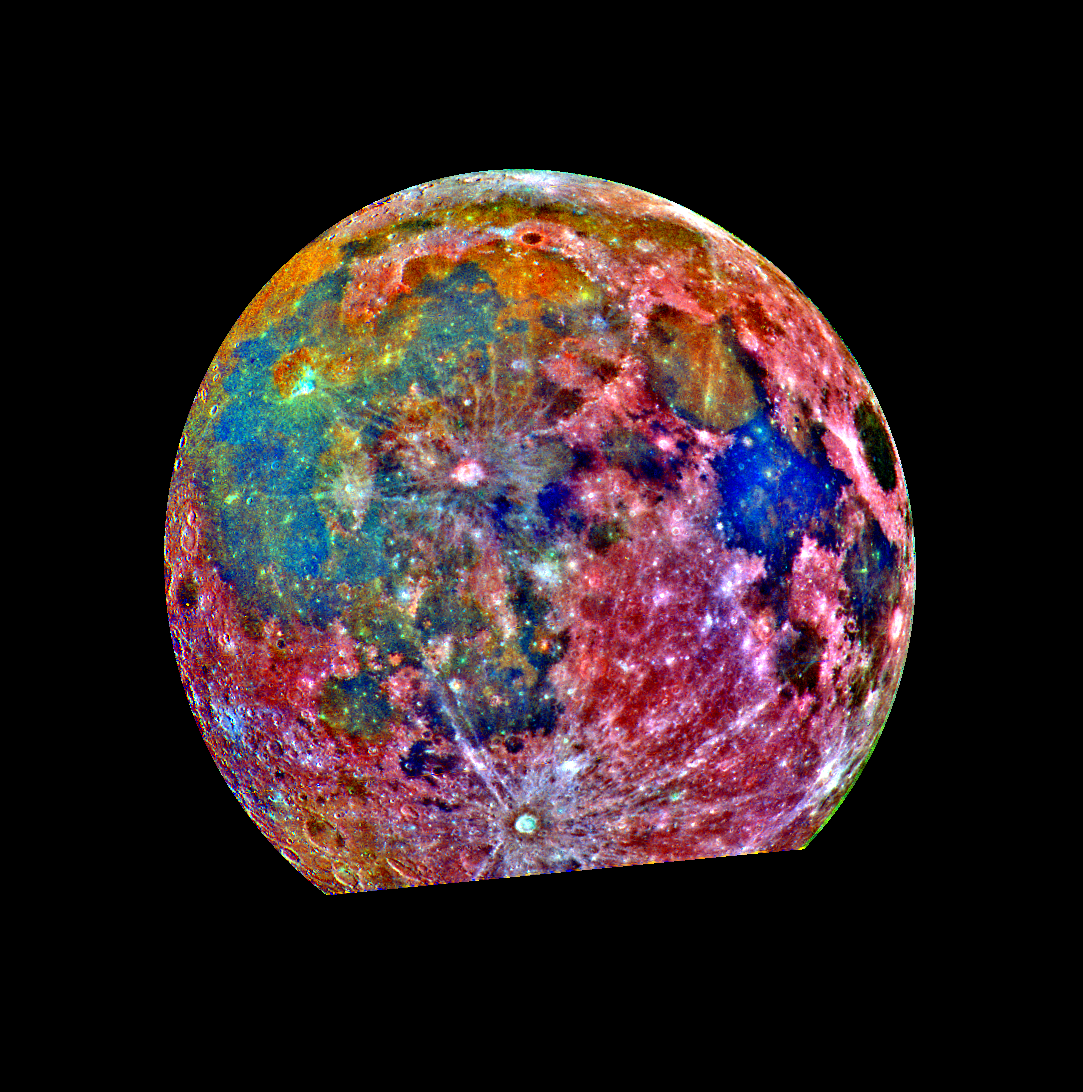

Moon – False Color Mosaic

This false-color photograph is a composite of 15 images of the Moon taken through three color filters by Galileo’s solid-state imaging system during the spacecraft’s passage through the Earth-Moon system on December 8, 1992. When this view was obtained, the spacecraft was 425,000 kilometers (262,000 miles) from the Moon and 69,000 kilometers (43,000 miles) from Earth. The false-color processing used to create this lunar image is helpful for interpreting the surface soil composition. Areas appearing red generally correspond to the lunar highlands, while blue to orange shades indicate the ancient volcanic lava flow of a mare, or lunar sea. Bluer mare areas contain more titanium than do the orange regions. Mare Tranquillitatis, seen as a deep blue patch on the right, is richer in titanium than Mare Serenitatis, a slightly smaller circular area immediately adjacent to the upper left of Mare Tranquillitatis. Blue and orange areas covering much of the left side of the Moon in this view represent many separate lava flows in Oceanus Procellarum. The small purple areas found near the center are pyroclastic deposits formed by explosive volcanic eruptions. The fresh crater Tycho, with a diameter of 85 kilometers (53 miles), is prominent at the bottom of the photograph, where part of the Moon’s disk is missing.

Credit: NASA/JPL